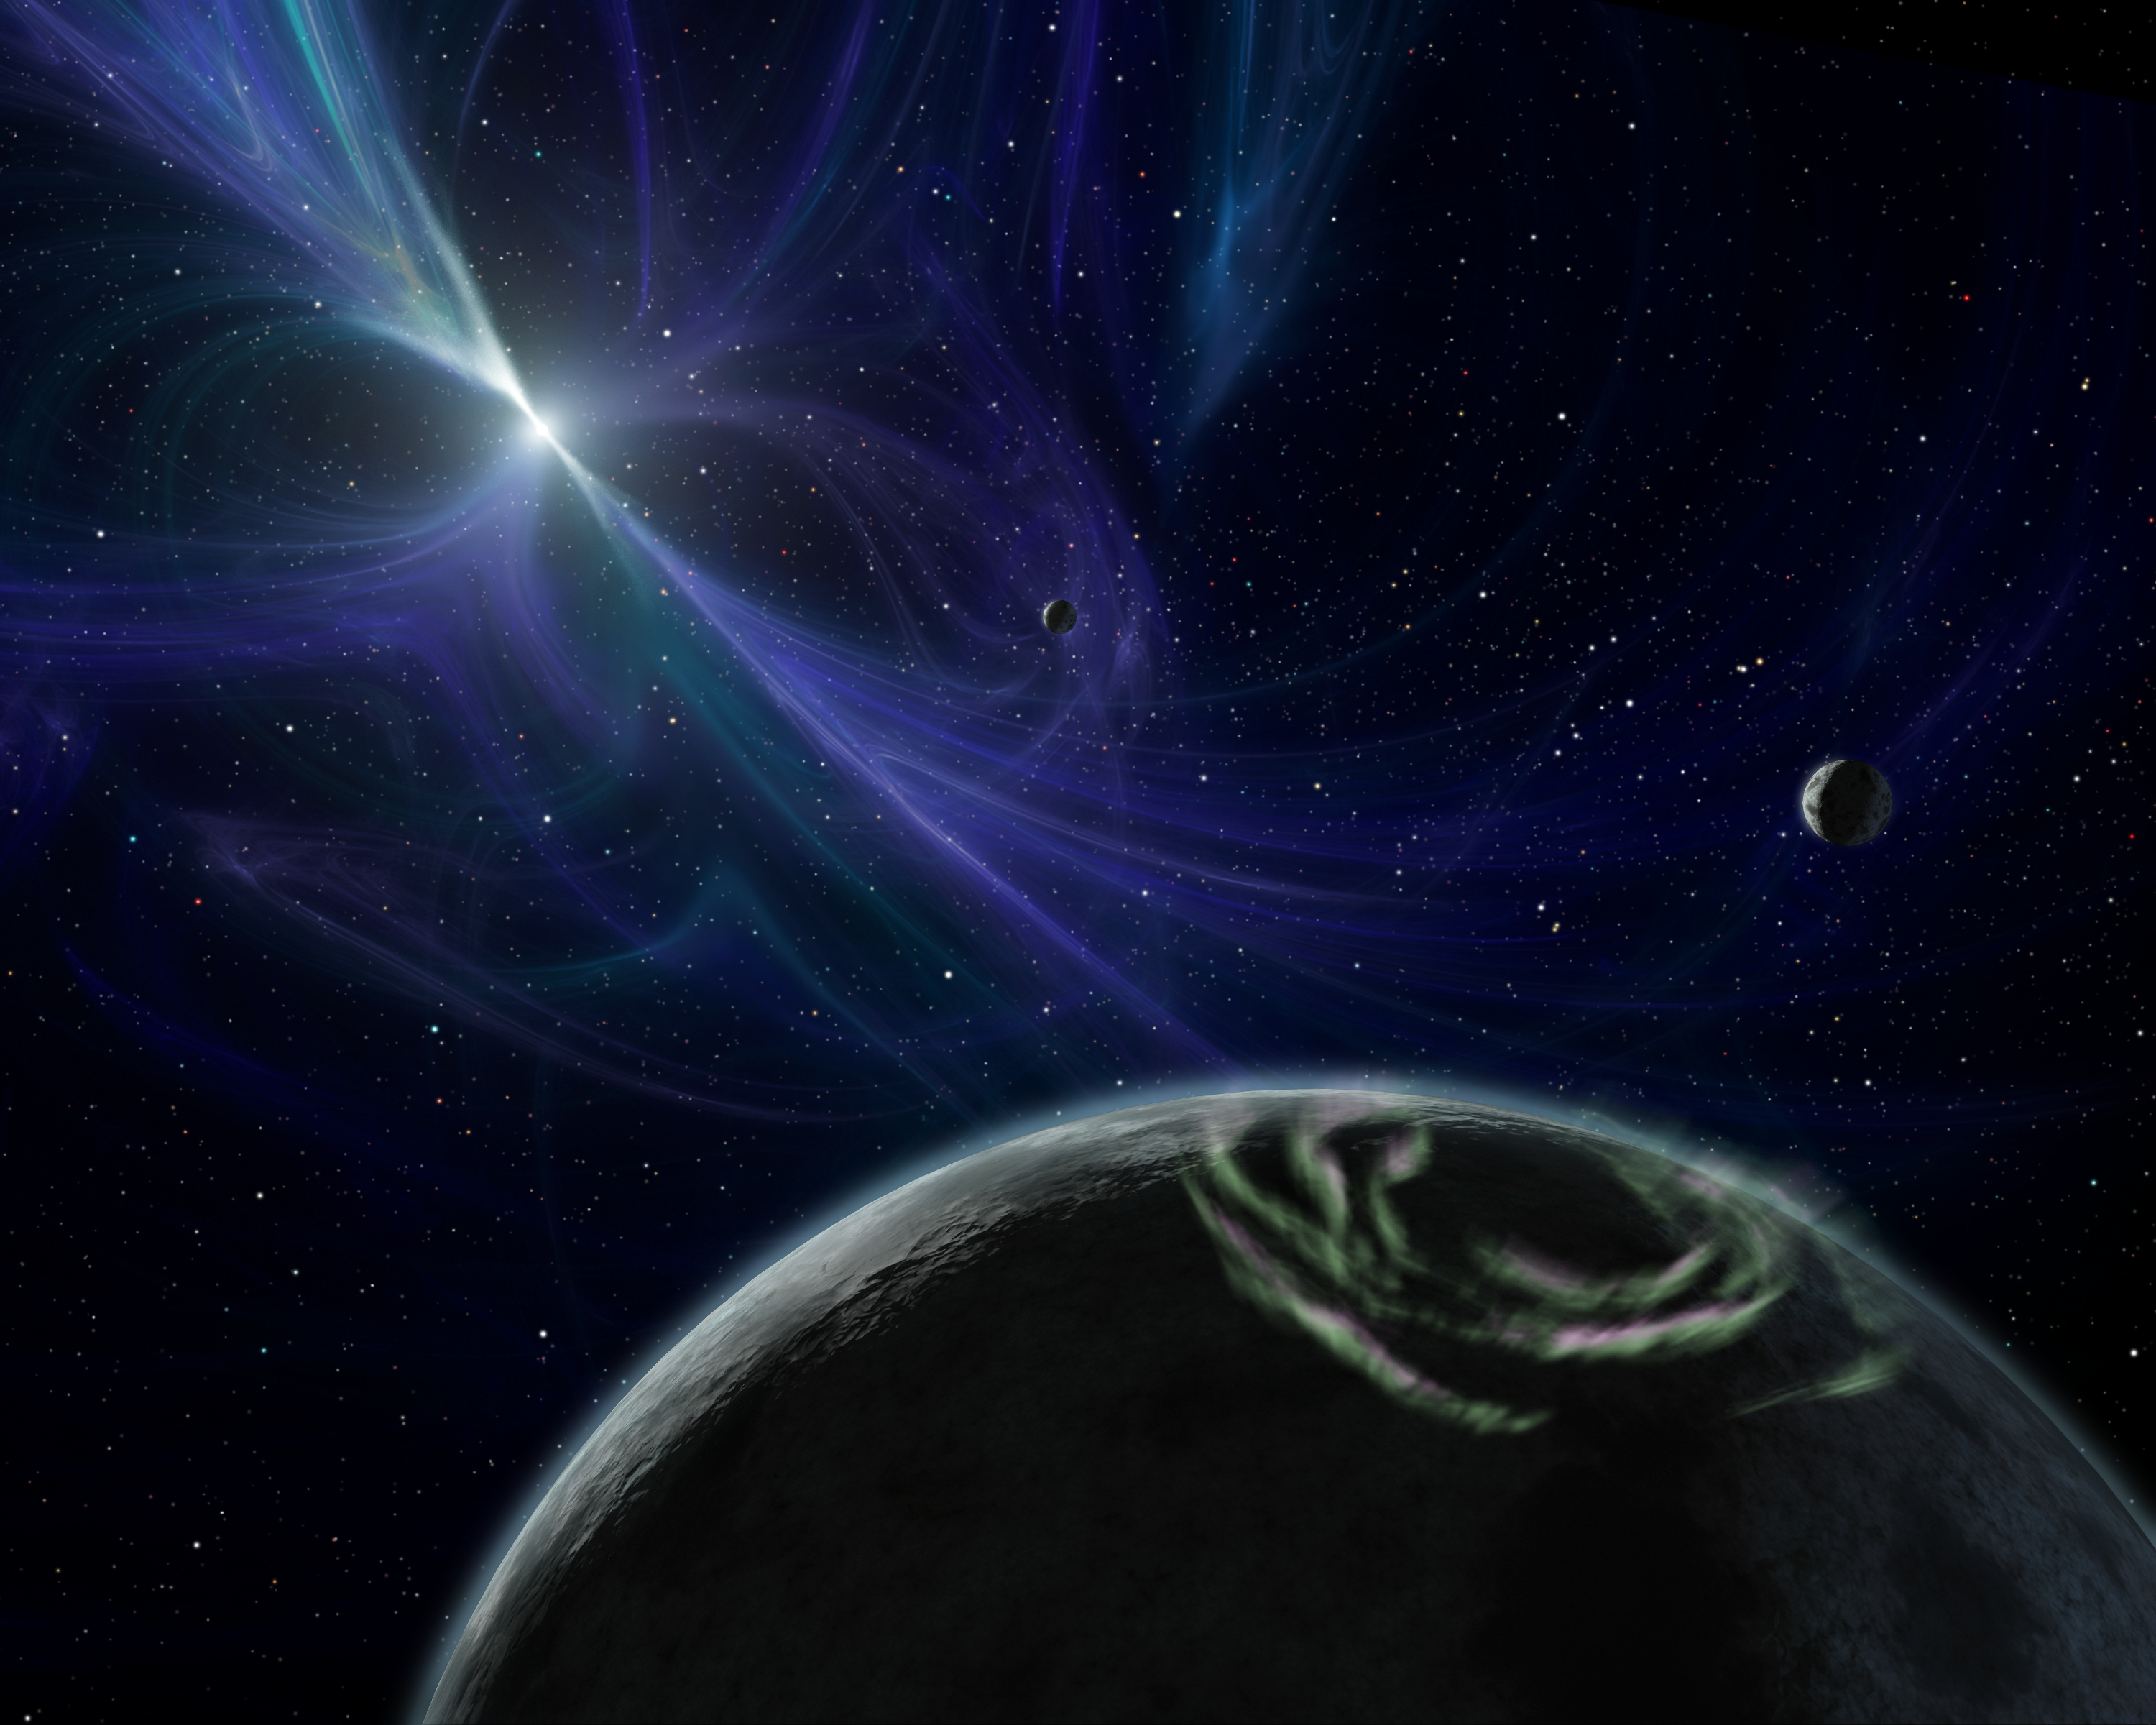

Extreme Planets (Artist Concept)

This artist’s concept depicts the pulsar planet system discovered by Aleksander Wolszczan in 1992. Wolszczan used the Arecibo radio telescope in Puerto Rico to find three planets – the first of any kind ever found outside our solar system – circling a pulsar called PSR B1257+12. Pulsars are rapidly rotating neutron stars, which are the collapsed cores of exploded massive stars. They spin and pulse with radiation, much like a lighthouse beacon. Here, the pulsar’s twisted magnetic fields are highlighted by the blue glow.

All three pulsar planets are shown in this picture; the farthest two from the pulsar (closest in this view) are about the size of Earth. Radiation from charged pulsar particles would probably rain down on the planets, causing their night skies to light up with auroras similar to our Northern Lights. One such aurora is illustrated on the planet at the bottom of the picture.

Since this landmark discovery, more than 160 extrasolar planets have been observed around stars that are burning nuclear fuel. The planets spotted by Wolszczan are still the only ones around a dead star. They also might be part of a second generation of planets, the first having been destroyed when their star blew up. The Spitzer Space Telescope’s discovery of a dusty disk around a pulsar might represent the beginnings of a similarly “reborn” planetary system.

Credit: NASA/JPL-Caltech